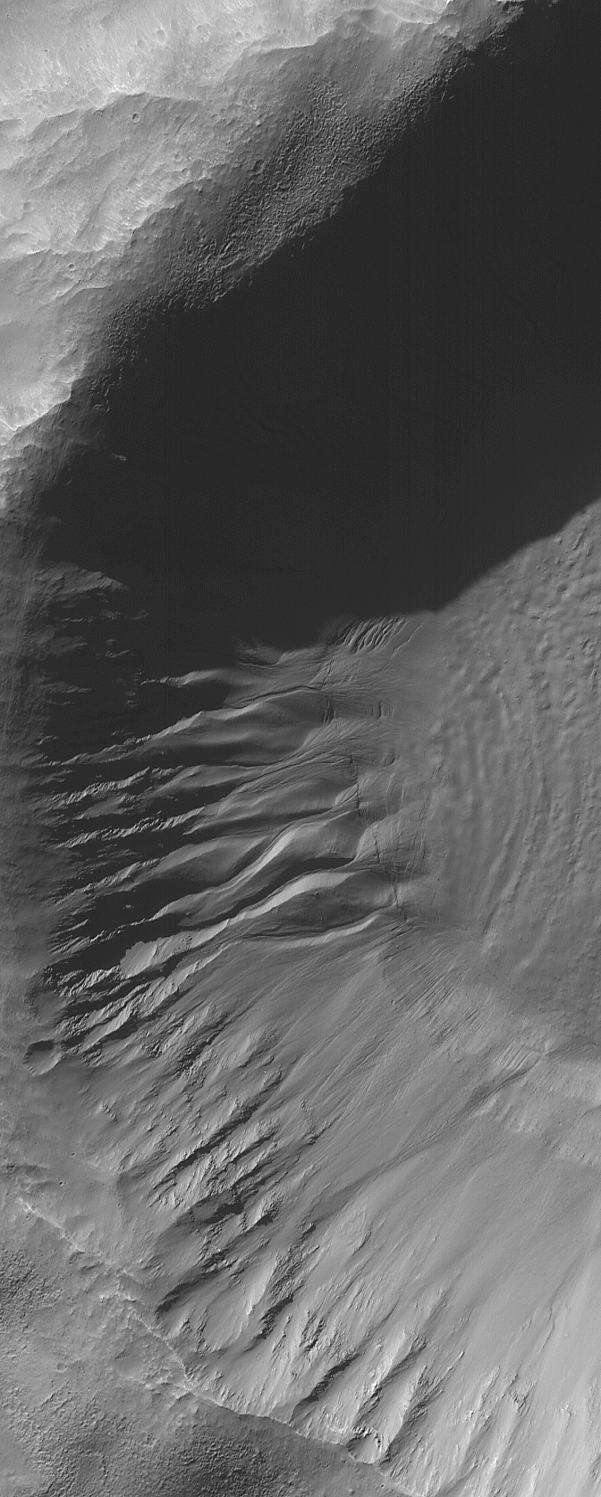

Autumn Gullies

29 September 2006
This Mars Global Surveyor (MGS) Mars Orbiter Camera (MOC) image shows gullies and cracked and stressed gully apron deposits in a south mid-latitude crater. Gullies can also be seen in the deep shadow on the north wall of the crater. These gullies might have formed by the erosive action of liquid water, sometime in the not-too-distant martian past.

Location near: 36.7°S, 206.2°W
Image width: ~3 km (~1.9 mi)
Illumination from: upper left
Season: Southern Autumn

Credit: NASA/JPL/Malin Space Science Systems